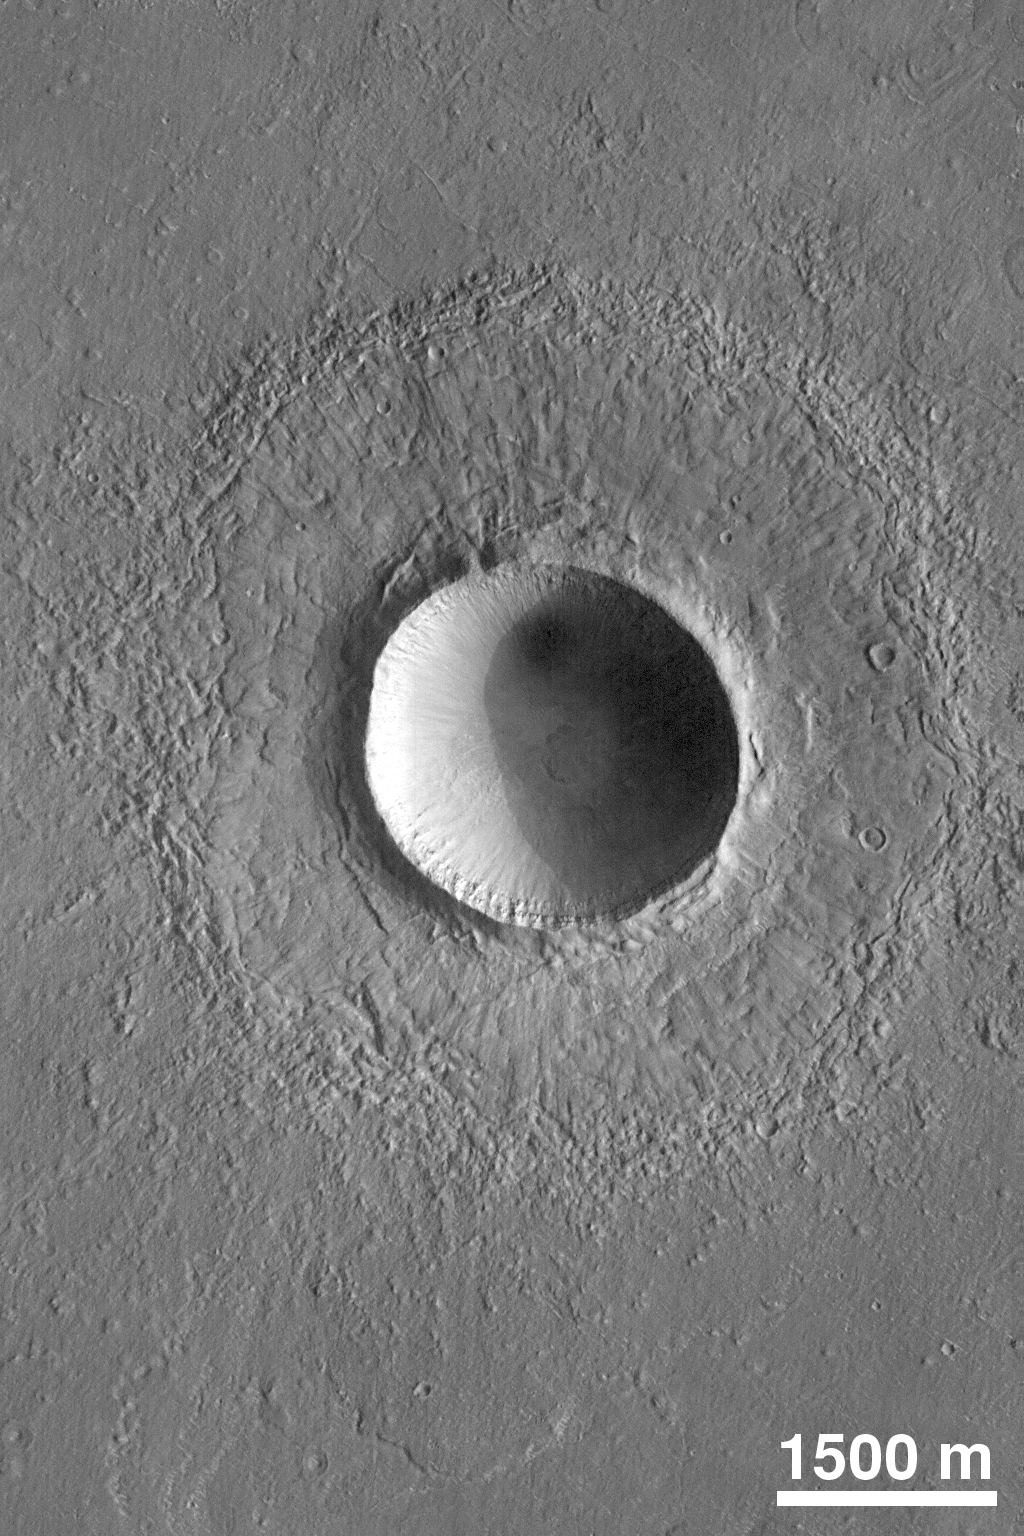

Martian Crater

This crater on northern Elysium Planitia is a little more than twice the diameter of the famous Meteor Crater in Arizona, U.S.A. It formed by the impact and subsequent explosion of a meteorite. Picture from MOC in July 1998.

Credit: NASA/JPL/MSSS